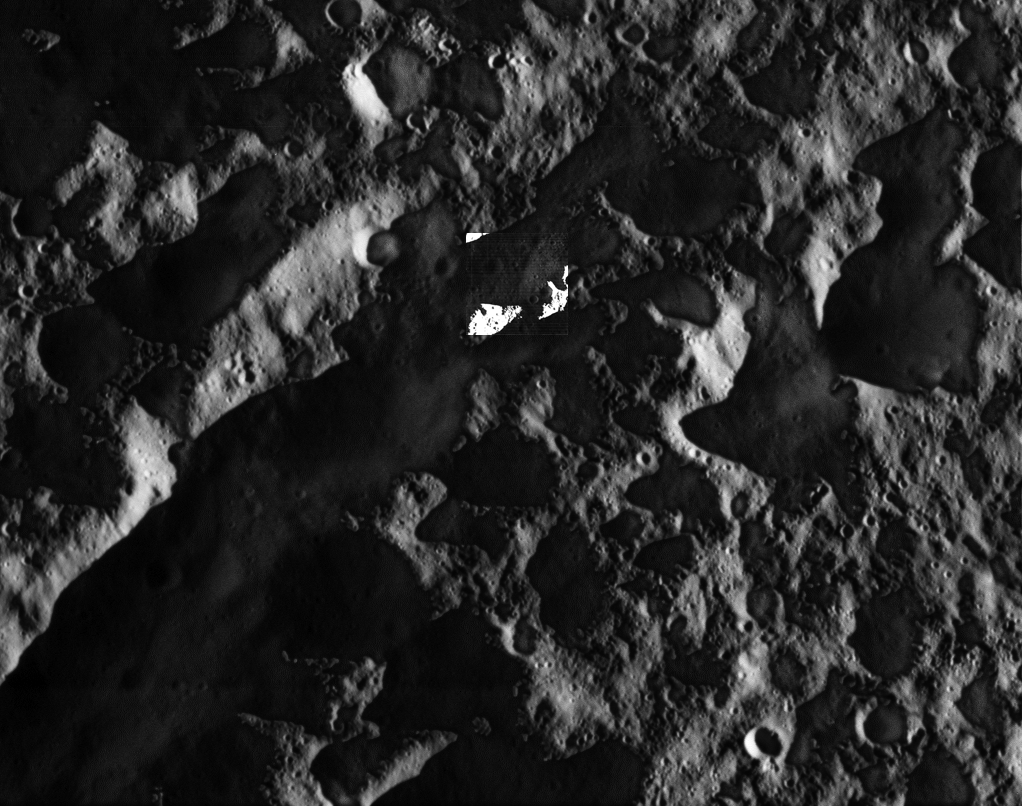

Cassini’s Closest Views of Dione II

As NASA’s Cassini soared above high northern latitudes on Saturn’s moon Dione, the spacecraft looked down at a region near the day-night boundary. This view shows the region as a contrast-enhanced image in which features in shadow are illuminated by reflected light from Saturn. Inset just above center is a higher resolution view — one of the mission’s highest-resolution views of the Saturnian moon’s icy surface.

Territory seen here is just east of a crater named Butes, near an unnamed tectonic structure around 65 degrees north latitude, 25 degrees west longitude.

The broader view is from the spacecraft’s wide-angle camera (WAC) and includes an inset view from Cassini’s narrow-angle camera (NAC). The NAC view (also available here at its full resolution) shows features about 10 times smaller than the WAC view. The unenhanced WAC view is also provided here.

The views were obtained near the time of Cassini’s closest approach to Dione during the encounter, like PIA19653. The NAC images in these two image releases are the highest resolution views of Dione’s surface acquired by Cassini.

The views were acquired in visible light at an altitude of 365 miles (588 kilometers) above Dione. The wide-angle camera image has an image scale of about 115 feet (35 meters) per pixel; the narrow-angle camera image has an image scale of about 12 feet (3.5 meters) per pixel.

The Cassini mission is a cooperative project of NASA, ESA (the European Space Agency) and the Italian Space Agency. The Jet Propulsion Laboratory, a division of the California Institute of Technology in Pasadena, manages the mission for NASA’s Science Mission Directorate, Washington. The Cassini orbiter and its two onboard cameras were designed, developed and assembled at JPL. The imaging operations center is based at the Space Science Institute in Boulder, Colorado.

Credit: NASA/JPL-Caltech/Space Science Institute